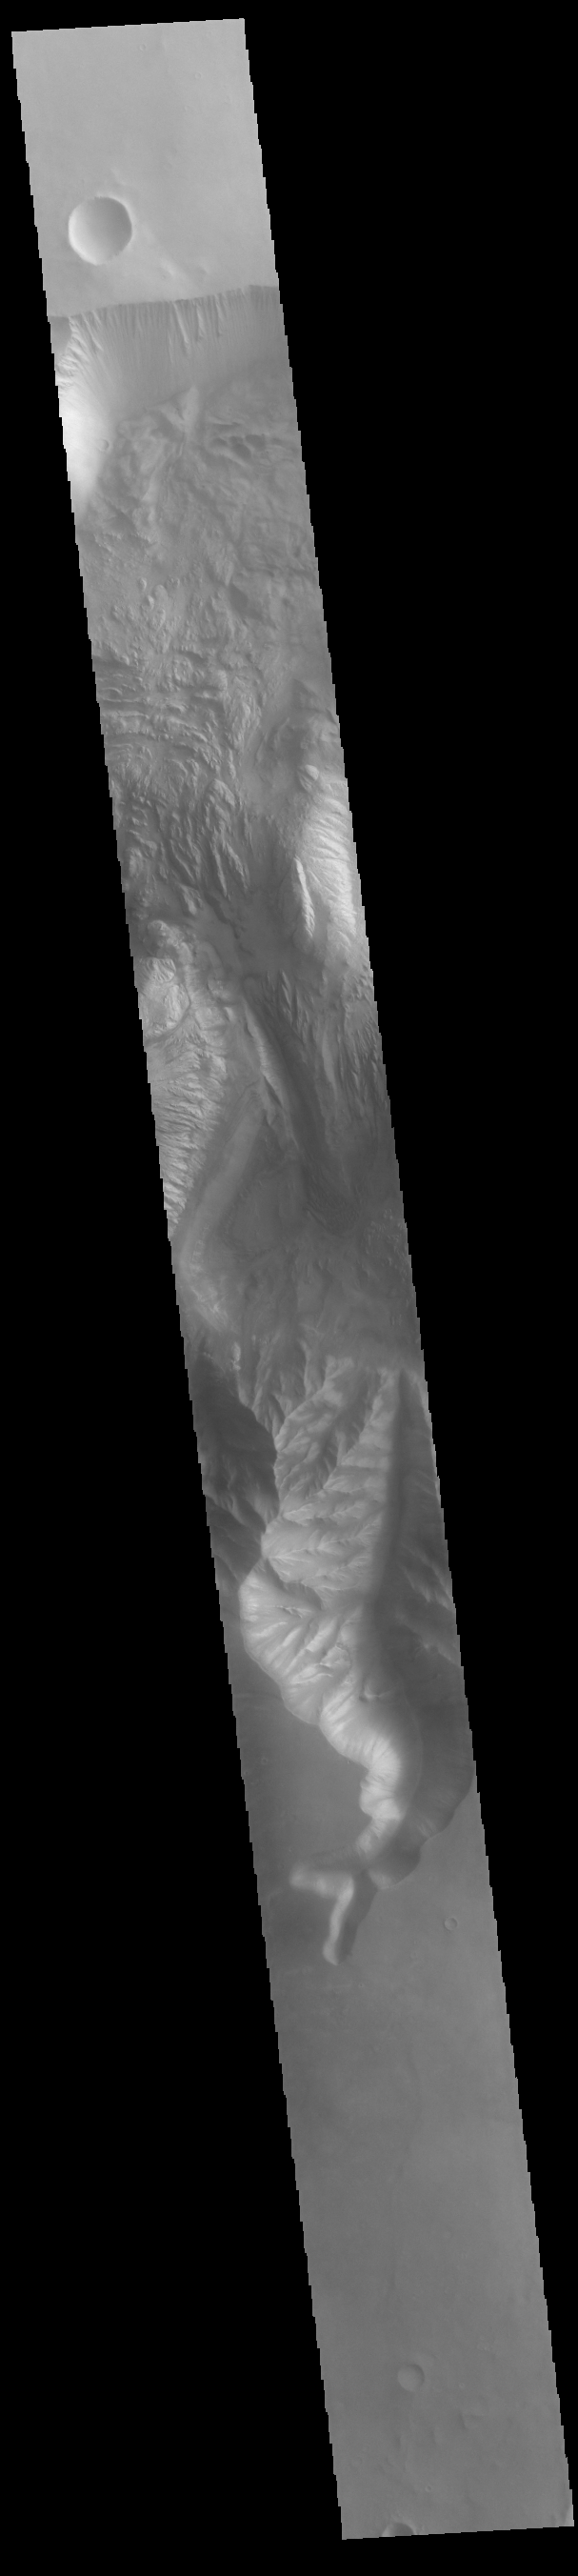

Hebes Chasma

Today’s VIS image shows part of the central region of Hebes Chasma. The floor of this closed basin filled with landslide deposits and other layered materials. The eastern margin of Hebes Mensa is just visible on the left center side of the image. Wind and water processes have eroded the floor materials.

Credit: NASA/JPL-Caltech/ASU